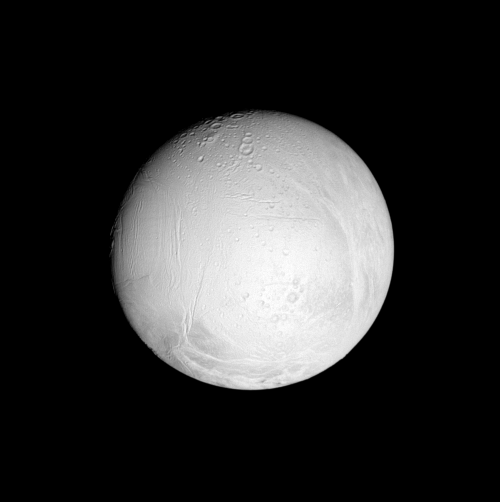

Scars on an Active World

This nearly equatorial view shows cratered regions on Enceladus in the central part of its leading hemisphere and high northern latitudes. Much of the rest of the geologically active moon is relatively crater free and covered by fractures and folds.

North on Enceladus (505 kilometers, or 314 miles across) is up.

The image was taken in polarized green light with the Cassini spacecraft narrow-angle camera on June 28, 2007 at a distance of approximately 293,000 kilometers (182,000 miles) from Enceladus. Image scale is 2 kilometers (1 mile) per pixel.

The Cassini-Huygens mission is a cooperative project of NASA, the European Space Agency and the Italian Space Agency. The Jet Propulsion Laboratory, a division of the California Institute of Technology in Pasadena, manages the mission for NASA’s Science Mission Directorate, Washington, D.C. The Cassini orbiter and its two onboard cameras were designed, developed and assembled at JPL. The imaging operations center is based at the Space Science Institute in Boulder, Colo.

Credit: NASA/JPL/Space Science Institute